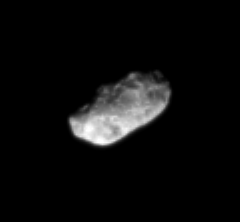

Pitted Hyperion

Giant pits cover the impact-eroded face of Hyperion, giving it a spongy appearance. The chaotically tumbling moon is extremely porous, like the moons orbiting in and near Saturn’s rings.

Hyperion is 280 kilometers (174 miles) across.

The image was taken in visible light with the Cassini spacecraft narrow-angle camera on April 12, 2007 at a distance of approximately 1.1 million kilometers (700,000 miles) from Hyperion and at a Sun-Hyperion-spacecraft, or phase, angle of 46 degrees. Scale in the original image was 7 kilometers (4 miles) per pixel. The image was contrast enhanced and magnified by a factor of two.

The Cassini-Huygens mission is a cooperative project of NASA, the European Space Agency and the Italian Space Agency. The Jet Propulsion Laboratory, a division of the California Institute of Technology in Pasadena, manages the mission for NASA’s Science Mission Directorate, Washington, D.C. The Cassini orbiter and its two onboard cameras were designed, developed and assembled at JPL. The imaging operations center is based at the Space Science Institute in Boulder, Colo.

Credit: NASA/JPL/Space Science Institute